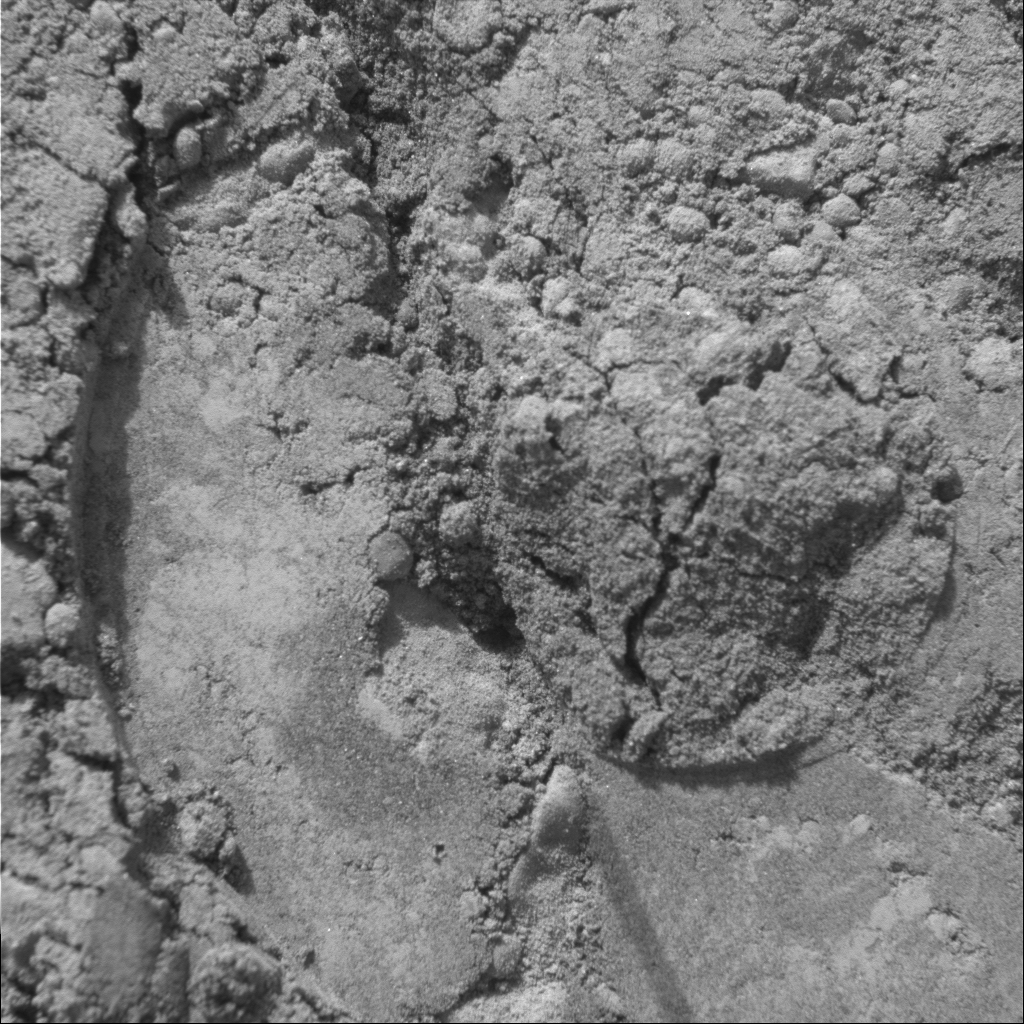

Mark of the Moessbauer

This image, taken by an instrument called the microscopic imager on the Mars Exploration Rover Spirit, reveals an imprint left by another instrument, the Moessbauer spectrometer. The imprint is at a location within the rover wheel track named “Middle of Road.” Both instruments are located on the rover’s instrument deployment device, or “arm.”

Not only was the Moessbauer spectrometer able to gain important mineralogical information about this site, it also aided in the placement of the microscopic imager. On hard rocks, the microscopic imager uses its tiny metal sensor to determine proper placement for best possible focus. However, on the soft martian soil this guide would sink, prohibiting proper placement of the microscopic imager. After the Moessbauer spectrometer’s much larger, donut-shaped plate touches the surface, Spirit can correctly calculate where to position the microscopic imager.

Scientists find this image particularly interesting because of the compacted nature of the soil that was underneath the Moessbauer spectrometer plate. Also of interest are the embedded, round grains and the fractured appearance of the material disturbed within the hole. The material appears to be slightly cohesive. The field of view in this image, taken on Sol 43 (February 16, 2004), measures approximately 3 centimeters (1.2 inches) across.

Credit: NASA/JPL/Cornell/USGS